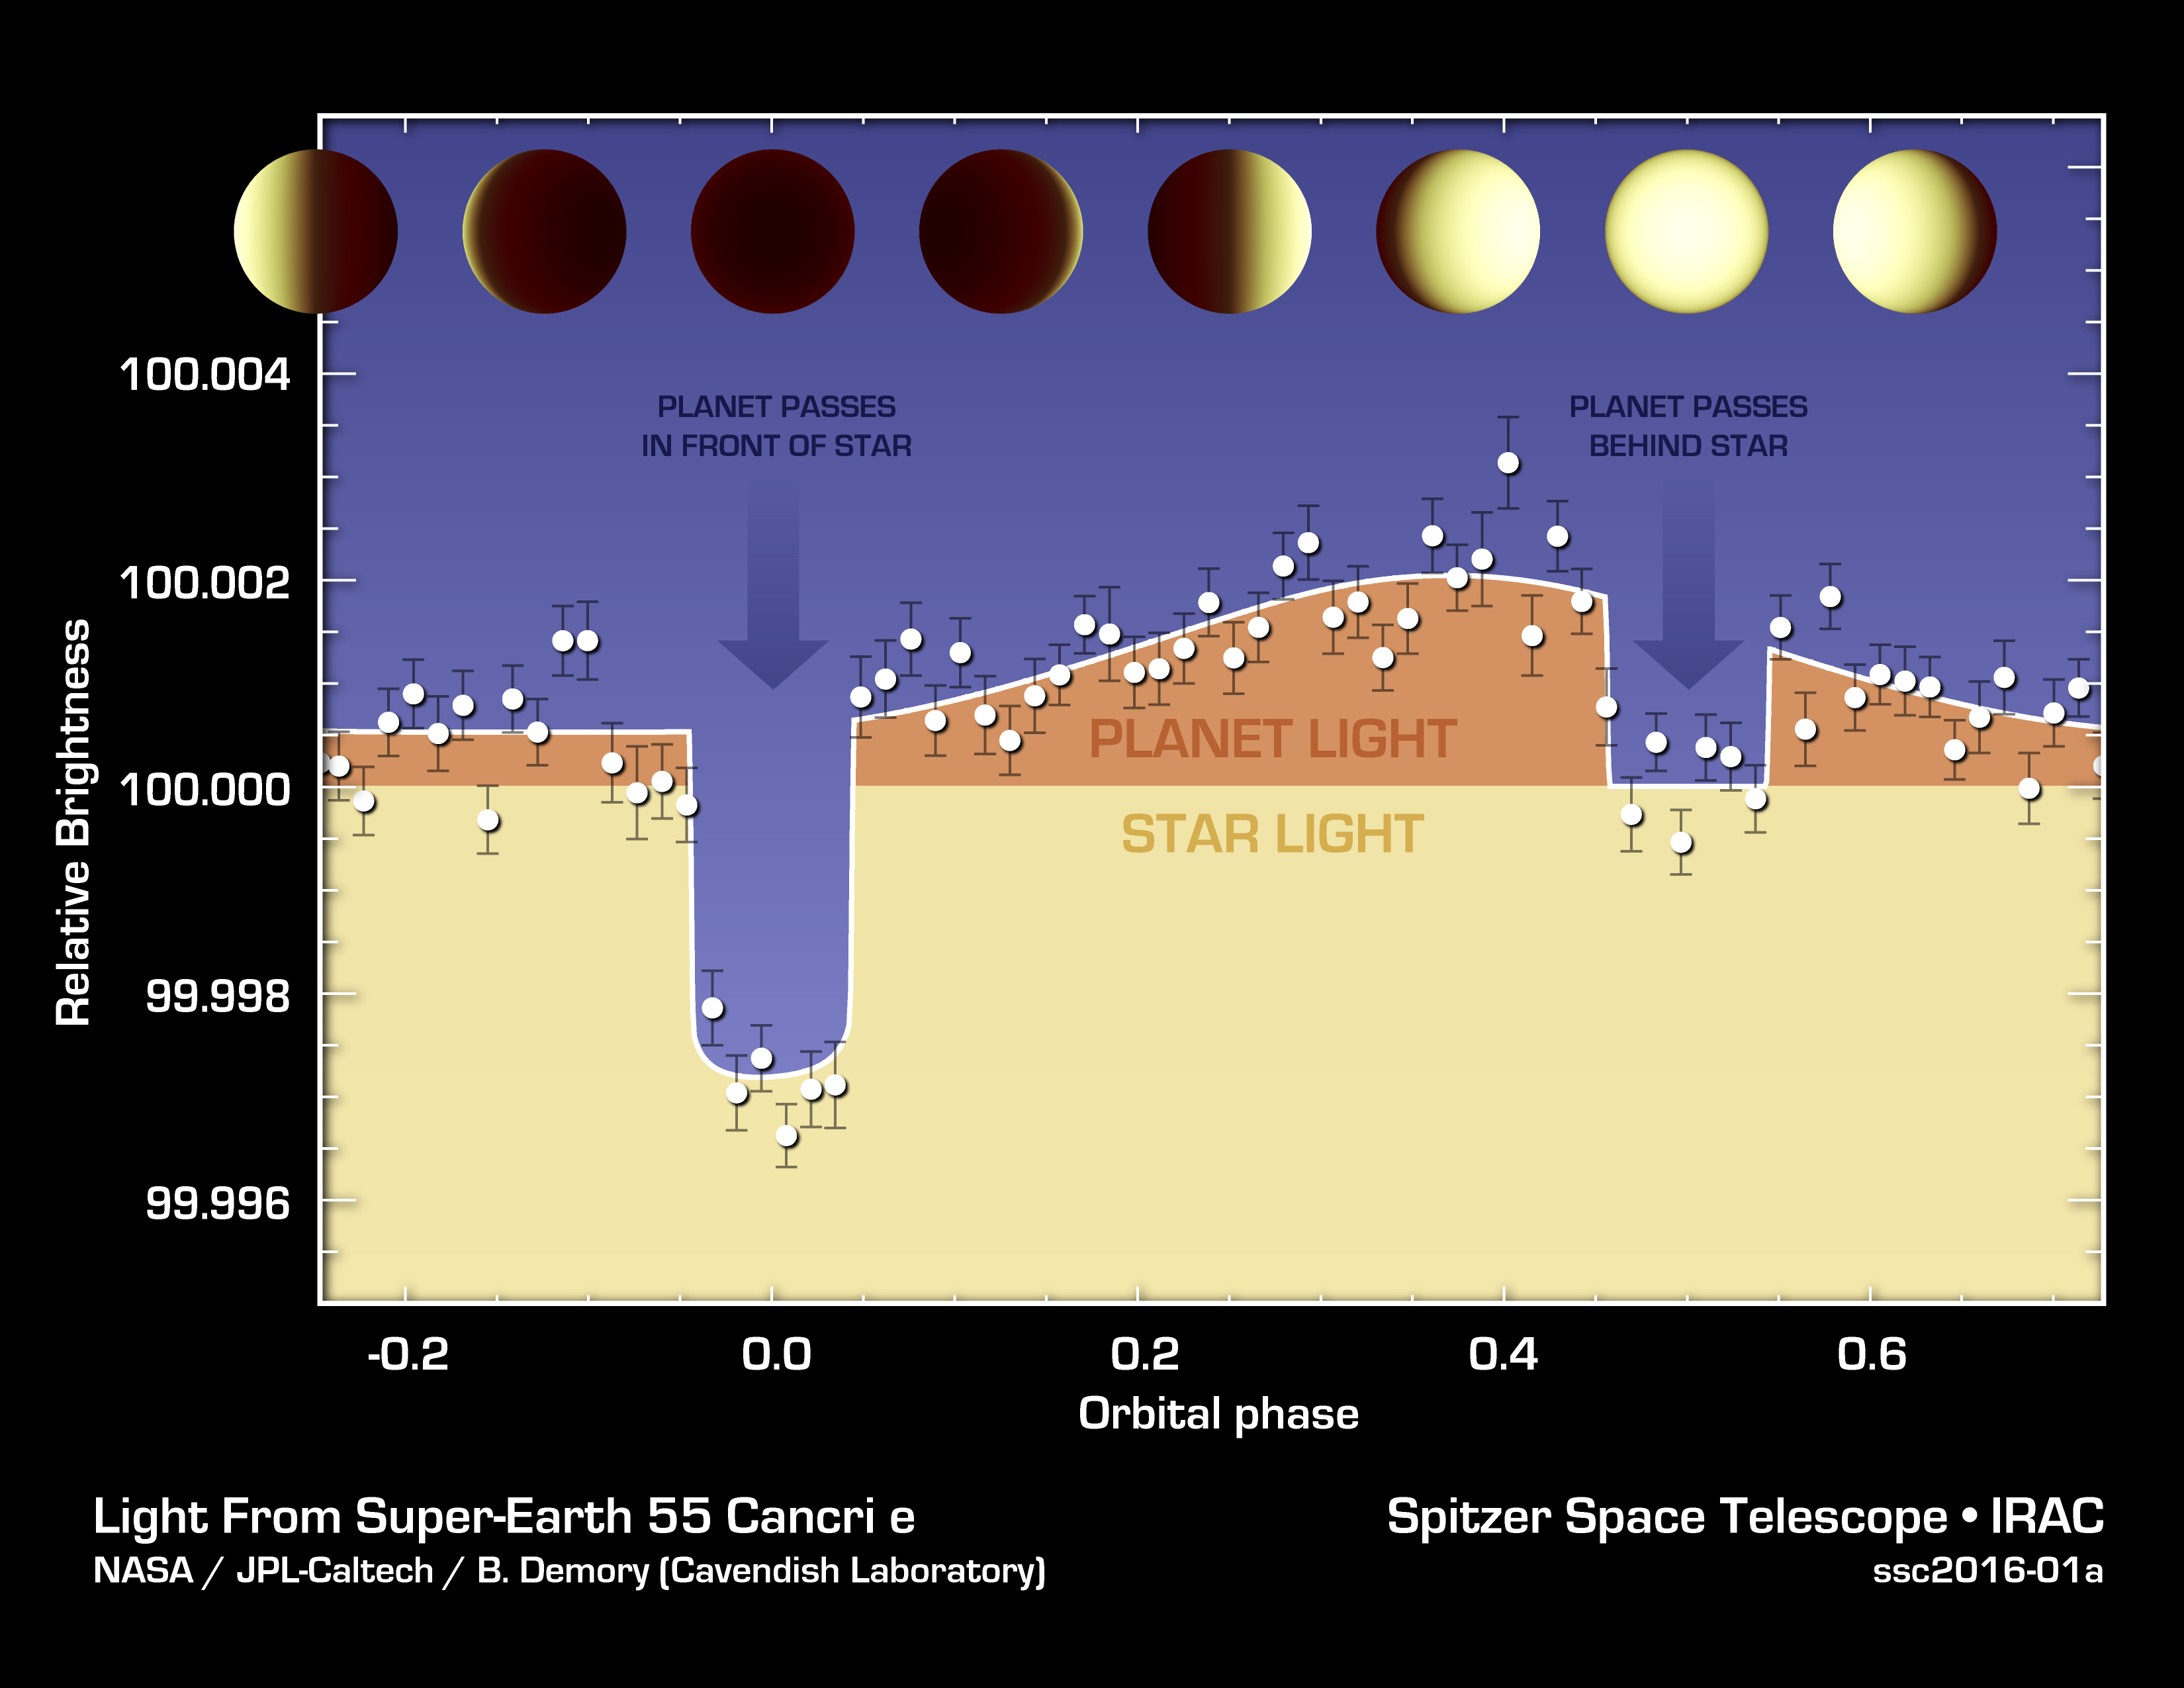

Hot N’ Hotter Planet Measured by Spitzer

The varying brightness of an exoplanet called 55 Cancri e is shown in this plot of infrared data captured by NASA’s Spitzer Space Telescope.

Spitzer stared at the 55 Cancri star system for 80 hours, capturing changes in the total light of the system — from both the star and the planet 55 Cancri e, as the planet orbited around the star. When the planet passes in front of the star, it blocks some of the starlight and the total light does down, as seen in the graph. When the planet passes behind the star, its light is blocked, and total light goes down again but not by as much.

By analyzing light curves like these, astronomers can figure out how much light comes from just the planet alone — represented by the orange, top part of the graph. The star’s light remains fairly constant. They can also measure changes in the planet’s light to learn about its temperature.

In this case, 55 Cancri e was found to have dramatically different temperatures on each of its sides (the planet is tidally locked, so one side, the day side, always faces the star). The day side of the planet is nearly 4,400 degrees Fahrenheit (2,700 Kelvin), and the cooler, night side is 2,060 degrees Fahrenheit (1400 Kelvin).

NASA’s Jet Propulsion Laboratory, Pasadena, Calif., manages the Spitzer Space Telescope mission for NASA’s Science Mission Directorate, Washington. Science operations are conducted at the Spitzer Science Center at the California Institute of Technology in Pasadena. Spacecraft operations are based at Lockheed Martin Space Systems Company, Littleton, Colorado. Data are archived at the Infrared Science Archive housed at the Infrared Processing and Analysis Center at Caltech. Caltech manages JPL for NASA.

Credit: NASA/JPL-Caltech/University of Cambridge